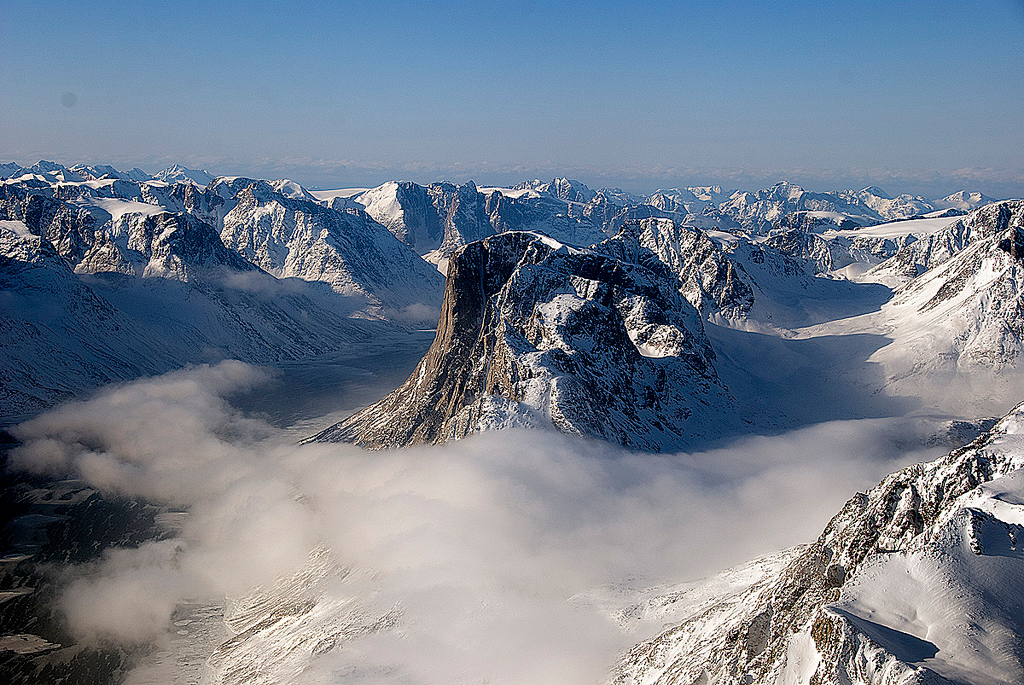

SW Greenland Fjord and Mountain

On April 8, 2011, IceBridge flew a mission to coastal areas in southwest Greenland. Mountains and an open-water fjord surround one of the mission's targets, a small ice cap called Sukkertoppen Isflade. Operation IceBridge, now in its third year, makes annual campaigns in the Arctic and Antarctic where science flights monitor glaciers, ice sheets and sea ice.

Credit: NASA/GSFC/Michael Studinger